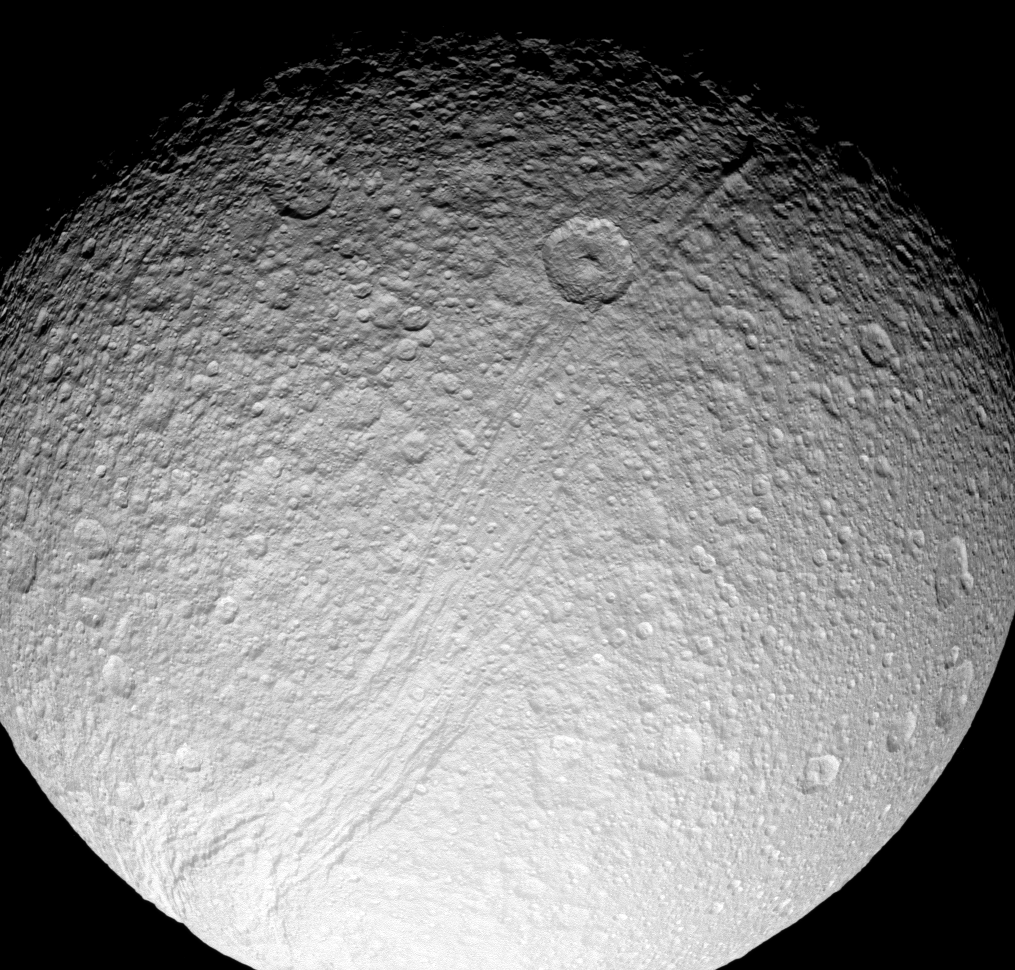

Ancient Rift

Powerful forces ripped apart the surface of Tethys at some time in the deep past, creating the incredible canyon system of Ithaca Chasma. This view shows nearly the full extent of Ithaca Chasma, which slices across more than 1,000 kilometers (620 miles) of the moon’s icy surface.

The canyons are peppered with many impact craters, which obliterate the older tectonic features and attest to the rift’s great age. (See PIA07734 for a close-up view of a section of Ithaca Chasma.)

This view is centered on 30 degrees north latitude, 350 degrees west longitude, on the Saturn-facing side of Tethys (1,062 kilometers, or 660 miles across). North is toward the top and rotated 9 degrees to the right. The image was taken in visible green light with the Cassini spacecraft narrow-angle camera on July 28, 2008. The view was acquired at a distance of approximately 163,000 kilometers (101,000 miles) from Tethys and at a Sun-Tethys-spacecraft, or phase, angle of 36 degrees. Image scale is 971 meters (3,186 feet) per pixel.

The Cassini-Huygens mission is a cooperative project of NASA, the European Space Agency and the Italian Space Agency. The Jet Propulsion Laboratory, a division of the California Institute of Technology in Pasadena, manages the mission for NASA’s Science Mission Directorate, Washington, D.C. The Cassini orbiter and its two onboard cameras were designed, developed and assembled at JPL. The imaging operations center is based at the Space Science Institute in Boulder, Colo.

Credit: NASA/JPL/Space Science Institute